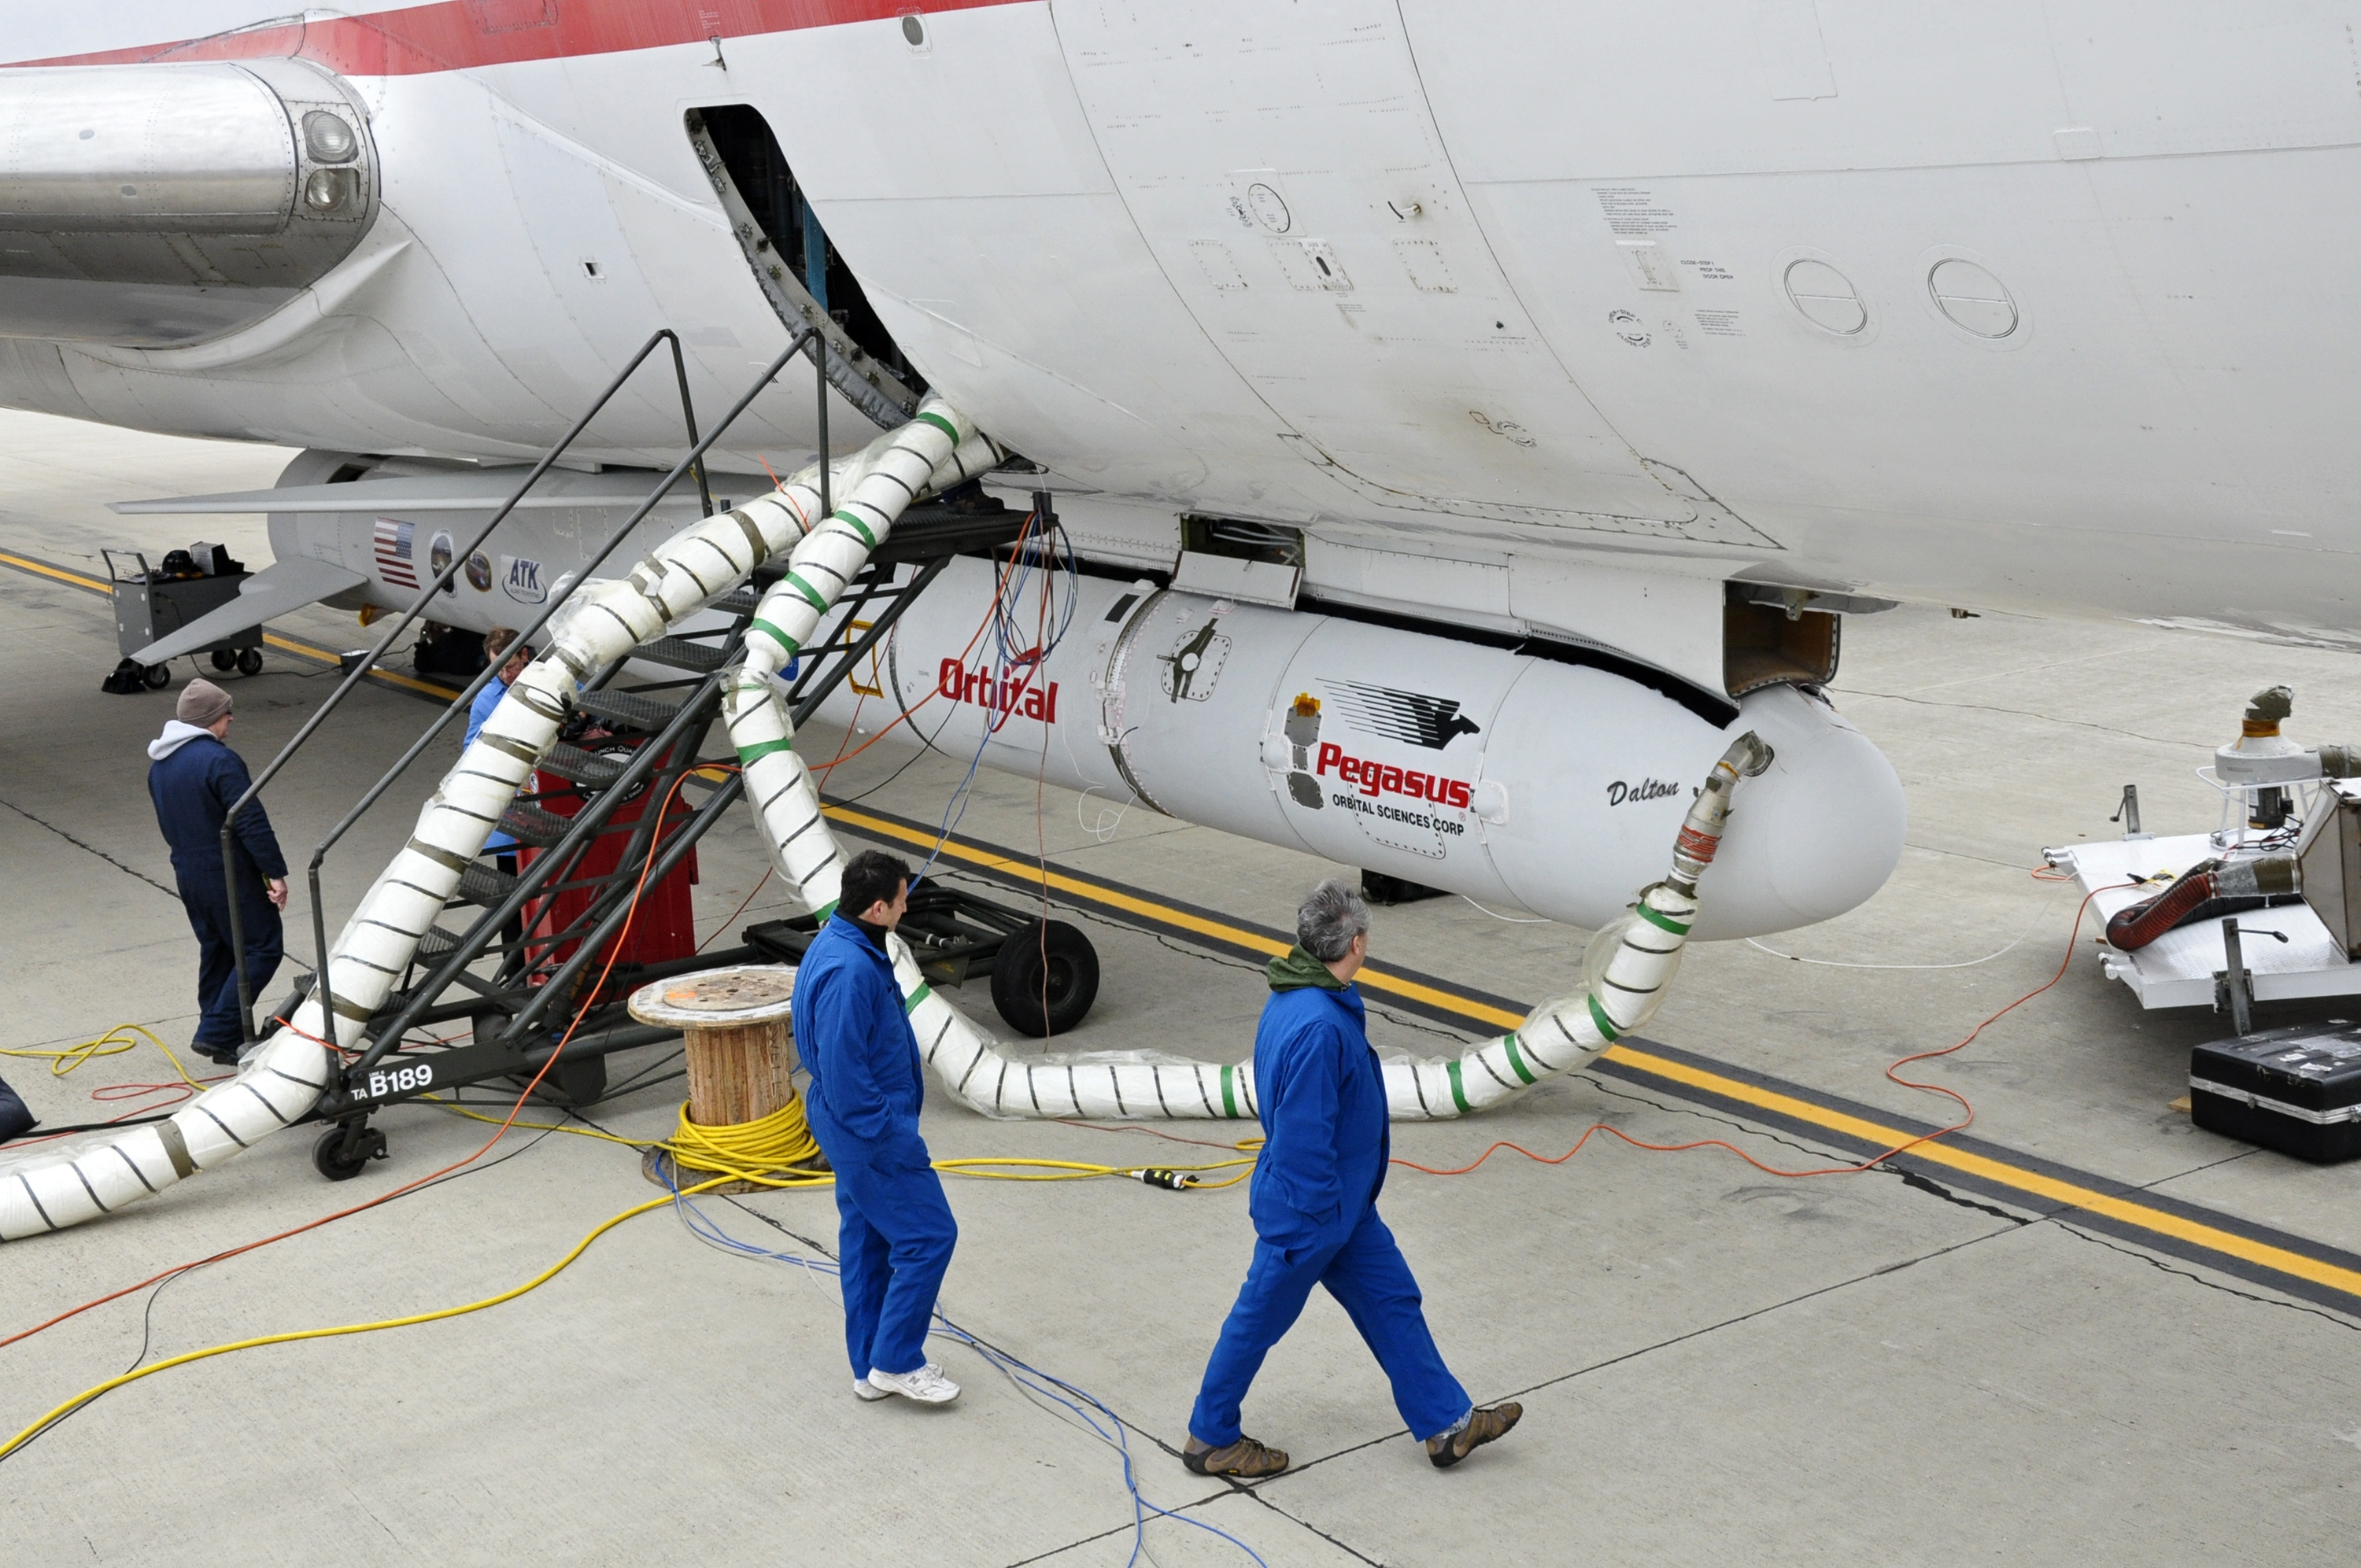

NuSTAR Hitches a Ride on the ‘Stargazer’

This photo shows the Orbital Sciences Corporation Pegasus XL rocket with the NuSTAR spacecraft after attachment to the L-1011 carrier aircraft known as “Stargazer.” The Pegasus will launch NuSTAR into space, where the high-energy X-ray telescope will conduct a census for black holes, map radioactive material in young supernovae remnants, and study the origins of cosmic rays and extreme physics around collapsed stars.

NuSTAR is a Small Explorer mission led by the California Institute of Technology in Pasadena and managed by NASA’s Jet Propulsion Laboratory, also in Pasadena, for NASA’s Science Mission Directorate in Washington. The spacecraft was built by Orbital Sciences Corporation, Dulles, Va. Its instrument was built by a consortium including Caltech; JPL; the University of California, Berkeley; Columbia University, New York; NASA’s Goddard Space Flight Center, Greenbelt, Md.; the Danish Technical University in Denmark; Lawrence Livermore National Laboratory, Livermore, Calif.; and ATK Aerospace Systems, Goleta, Calif. NuSTAR will be operated by UC Berkeley, with the Italian Space Agency providing its equatorial ground station located at Malindi, Kenya. The mission’s outreach program is based at Sonoma State University, Rohnert Park, Calif. NASA’s Explorer Program is managed by Goddard. JPL is managed by Caltech for NASA.

Launch management and government oversight for the mission is the responsibility of NASA’s Launch Services Program at the Kennedy Space Center in Florida.

Credit: NASA